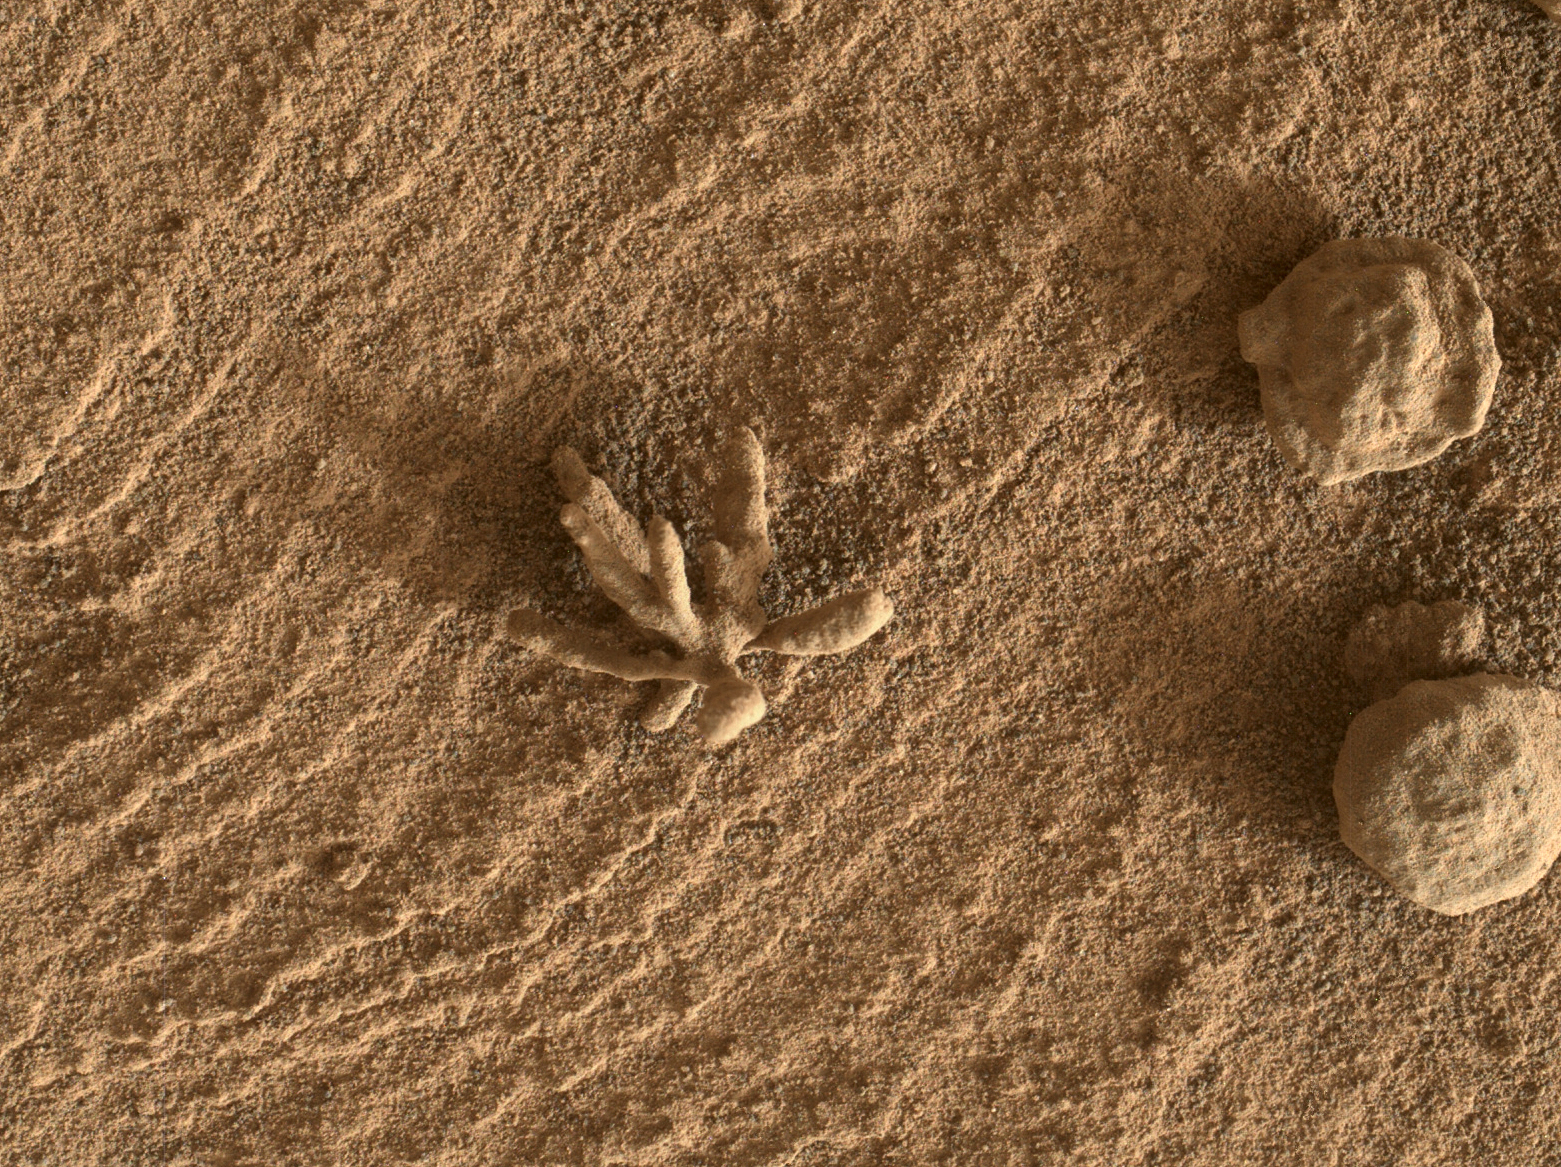

Curiosity Finds a Martian Flower

Smaller than a penny, the flower-like rock artifact on the left was imaged by NASA’s Curiosity Mars rover using its Mars Hand Lens Imager (MAHLI) camera on the end of its robotic arm. The image was taken on Feb. 24, 2022, the 3,396th Martian day, or sol, of the mission. The “flower,” along with the spherical rock artifacts seen to the right, were made in the ancient past when minerals carried by water cemented the rock. Figure 1 shows a tighter view of the flower-like feature.

Curiosity has in the past discovered a diverse assortment of similar small features that formed when mineralizing fluids traveled through conduits in the rock. Images of such features are helping scientists understand more about the prolonged history of liquid water in Gale Crater.

Curiosity was built by NASA’s Jet Propulsion Laboratory in Southern California. Caltech in Pasadena, California, manages JPL for NASA. JPL manages Curiosity’s mission for NASA’s Science Mission Directorate in Washington. MAHLI was built by Malin Space Science Systems in San Diego.

Credit: NASA/JPL-Caltech/MSSS